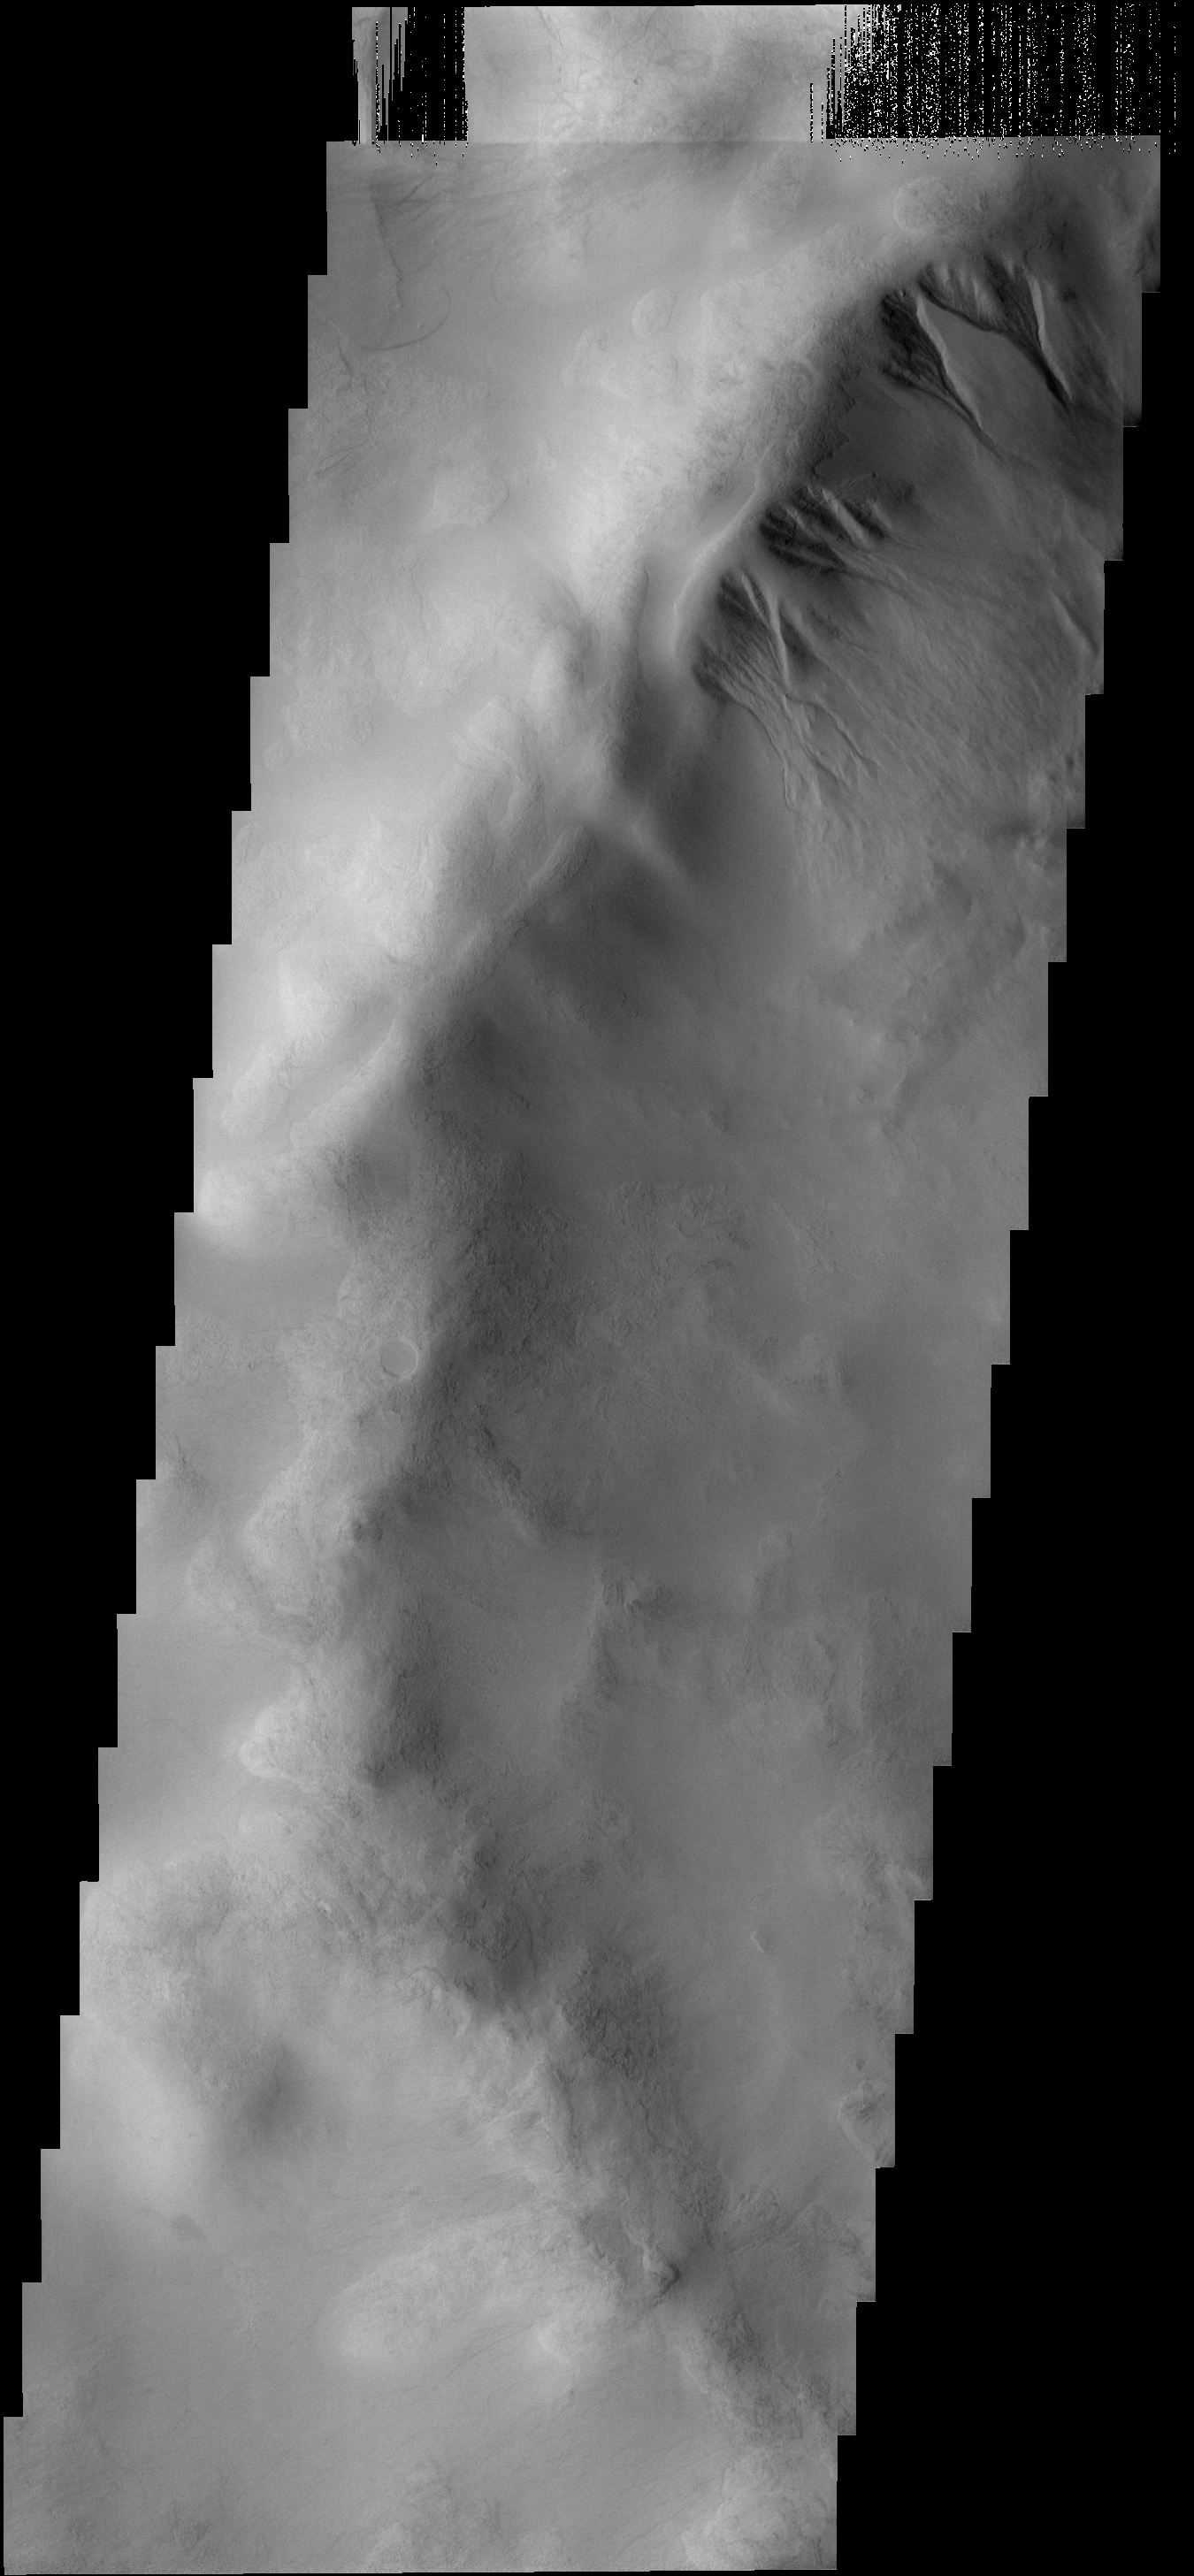

Gullies

The gullies at the top of the image occur on the rim of an unnamed crater on the larger rim of the Argyre Basin. It has been postulated that this type of gully may form due to the melting of a snow/ice cover.

Image information: VIS instrument. Latitude 52.4S, Longitude 304.5E. 17 meter/pixel resolution.

Note: this THEMIS visual image has not been radiometrically nor geometrically calibrated for this preliminary release. An empirical correction has been performed to remove instrumental effects. A linear shift has been applied in the cross-track and down-track direction to approximate spacecraft and planetary motion. Fully calibrated and geometrically projected images will be released through the Planetary Data System in accordance with Project policies at a later time.

NASA’s Jet Propulsion Laboratory manages the 2001 Mars Odyssey mission for NASA’s Office of Space Science, Washington, D.C. The Thermal Emission Imaging System (THEMIS) was developed by Arizona State University, Tempe, in collaboration with Raytheon Santa Barbara Remote Sensing. The THEMIS investigation is led by Dr. Philip Christensen at Arizona State University. Lockheed Martin Astronautics, Denver, is the prime contractor for the Odyssey project, and developed and built the orbiter. Mission operations are conducted jointly from Lockheed Martin and from JPL, a division of the California Institute of Technology in Pasadena.

Credit: NASA/JPL/ASU